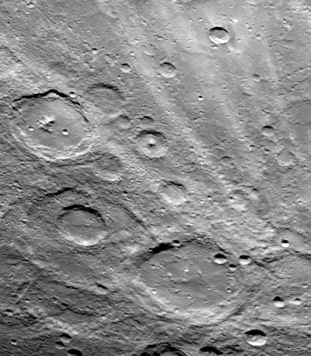

Field of Bright Rays

A field of bright rays–created by ejecta from a crater–radiating to the north (top) from off camera (lower right) is seen in this view of Mercury taken September 21 by Mariner 10. Source of the rays is a large new crater to the south, near Mercury’s South Pole. Mariner 10 was about 48,000 kilometers (30,000 miles) from Mercury when the picture (FDS 166749) was taken at 2:01 p.m. PDT, just three minutes after the spacecraft was closest to the planet. Largest crater in this picture is 100 kilometers (62 miles) in diameter.

The Mariner 10 mission, managed by the Jet Propulsion Laboratory for NASA’s Office of Space Science, explored Venus in February 1974 on the way to three encounters with Mercury-in March and September 1974 and in March 1975. The spacecraft took more than 7,000 photos of Mercury, Venus, the Earth and the Moon.

Credit: NASA/JPL/Northwestern University